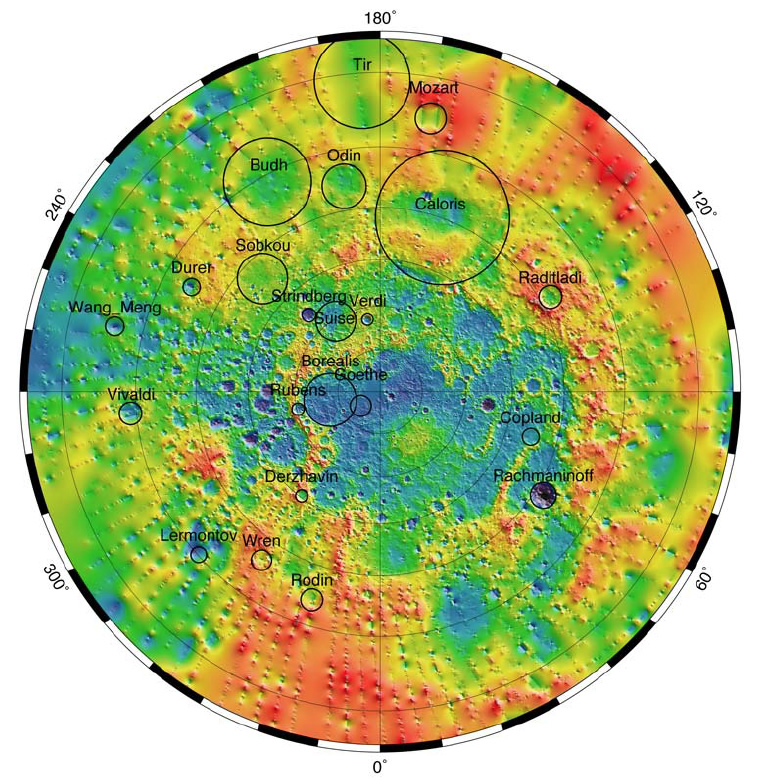

Mercury’s Topography from MLA

The Mercury Laser Altimeter (MLA) ranges at a wavelength of 1064 nm at an 8 Hz rate and illuminates Mercury’s surface in spots between 15 and 100 m across, depending on the MESSENGER spacecraft’s range. The MLA has so far returned 10.7 million precise measurements of the elevation of Mercury’s northern hemisphere. Shown here is a polar stereographic projection of the topography of Mercury from the north pole to 5° S. The outlines of selected major impact structures are shown as black circles.

The MESSENGER spacecraft is the first ever to orbit the planet Mercury, and the spacecraft’s seven scientific instruments and radio science investigation are unraveling the history and evolution of the Solar System’s innermost planet. Visit the Why Mercury? section of this website to learn more about the key science questions that the MESSENGER mission is addressing. During the one-year primary mission, MDIS acquired 88,746 images and extensive other data sets. MESSENGER is now in a year-long extended mission, during which plans call for the acquisition of more than 80,000 additional images to support MESSENGER’s science goals.

These images are from MESSENGER, a NASA Discovery mission to conduct the first orbital study of the innermost planet, Mercury. For information regarding the use of images, see the MESSENGER image use policy.

Credit: NASA/Johns Hopkins University Applied Physics Laboratory/Carnegie Institution of Washington